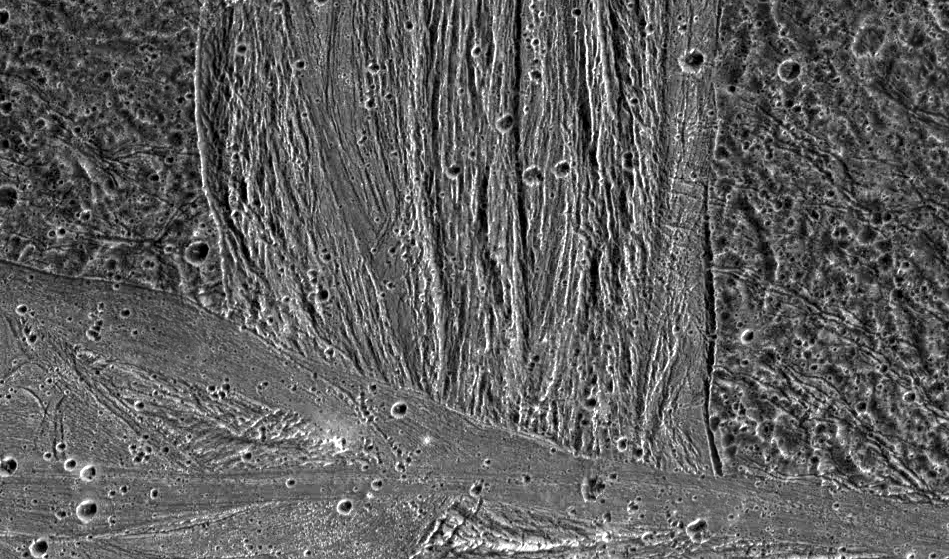

Swaths of Grooved Terrain on Ganymede

A swath of grooved terrain named Erech Sulcus cuts north-south across the ancient dark terrain of Marius Regio. The multiple scales of ubiquitous grooves in Erech Sulcus probably formed when tectonic forces pulled apart the icy surface of Jupiter’s moon, Ganymede. Similar sets of faults occur in rift zones on Earth, as in eastern Africa. The southern edge of Erech Sulcus is truncated by the smoother bright terrain of Sippar Sulcus, trending roughly east-west. The relatively smooth appearance of Sippar Sulcus hints that icy volcanism once paved over the area.

North is to the top of the picture and the sun illuminates the surface from the right. The mosaic, centered at 16 degrees south latitude and 177 degrees longitude, covers an area approximately 950 by 560 kilometers. The resolution is 143 meters per picture element. The images were taken on May 7, 1997 at 15 hours, 24 minutes, 39 seconds Universal Time at a range of 14,263 kilometers by the Solid State Imaging (SSI) system on NASA’s Galileo spacecraft.

The Jet Propulsion Laboratory, Pasadena, CA manages the Galileo mission for NASA’s Office of Space Science, Washington, DC.

Credit: NASA/JPL/Brown University